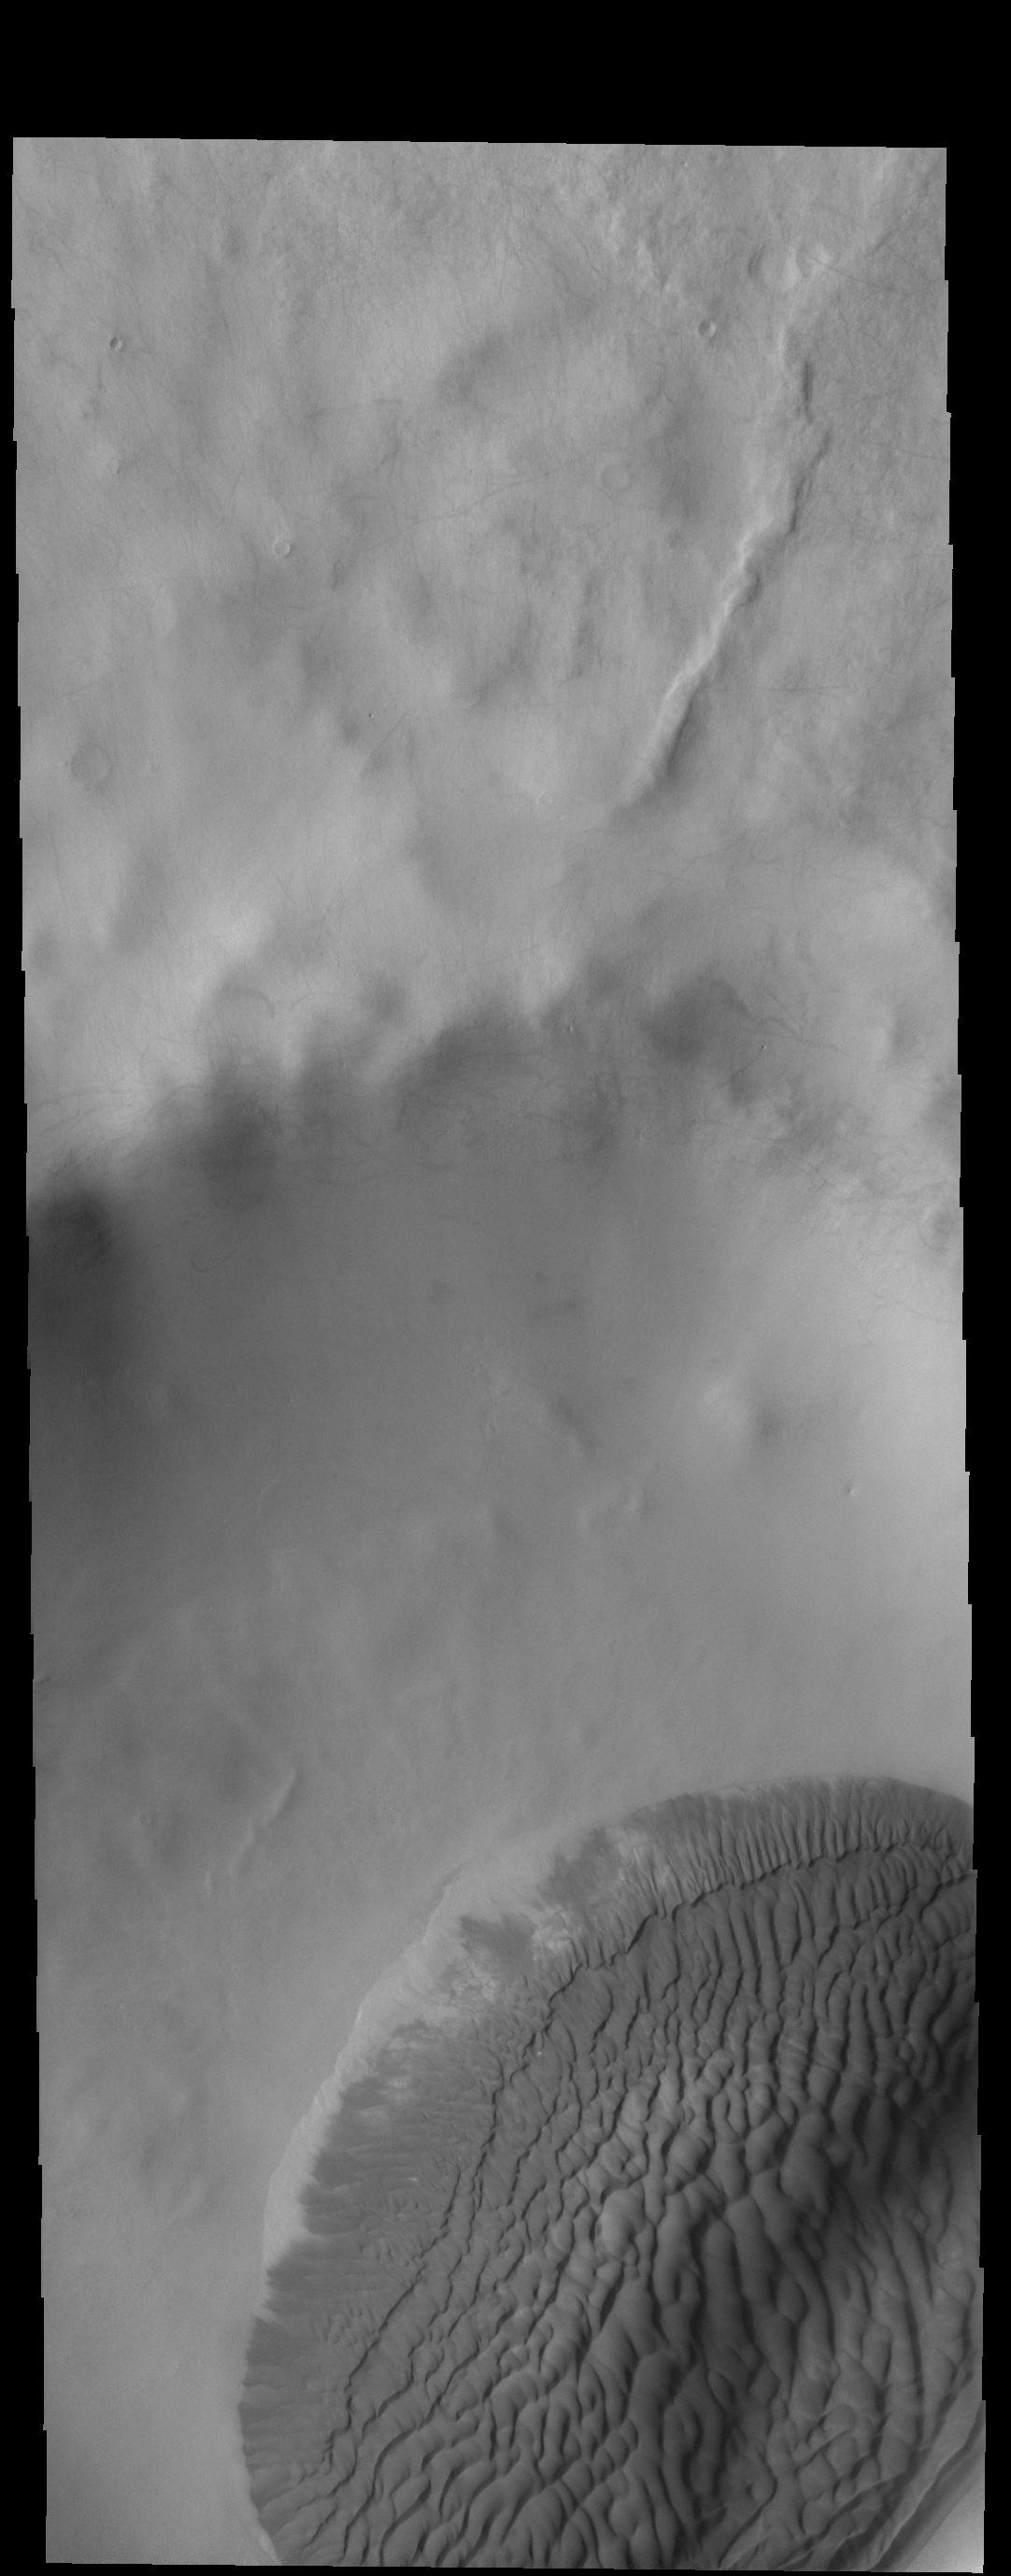

Crater Dunes

Today’s VIS image shows a sand sheet with surface dune forms on the floor of an unnamed crater in Terra Cimmeria.

Credit: NASA/JPL-Caltech/ASU